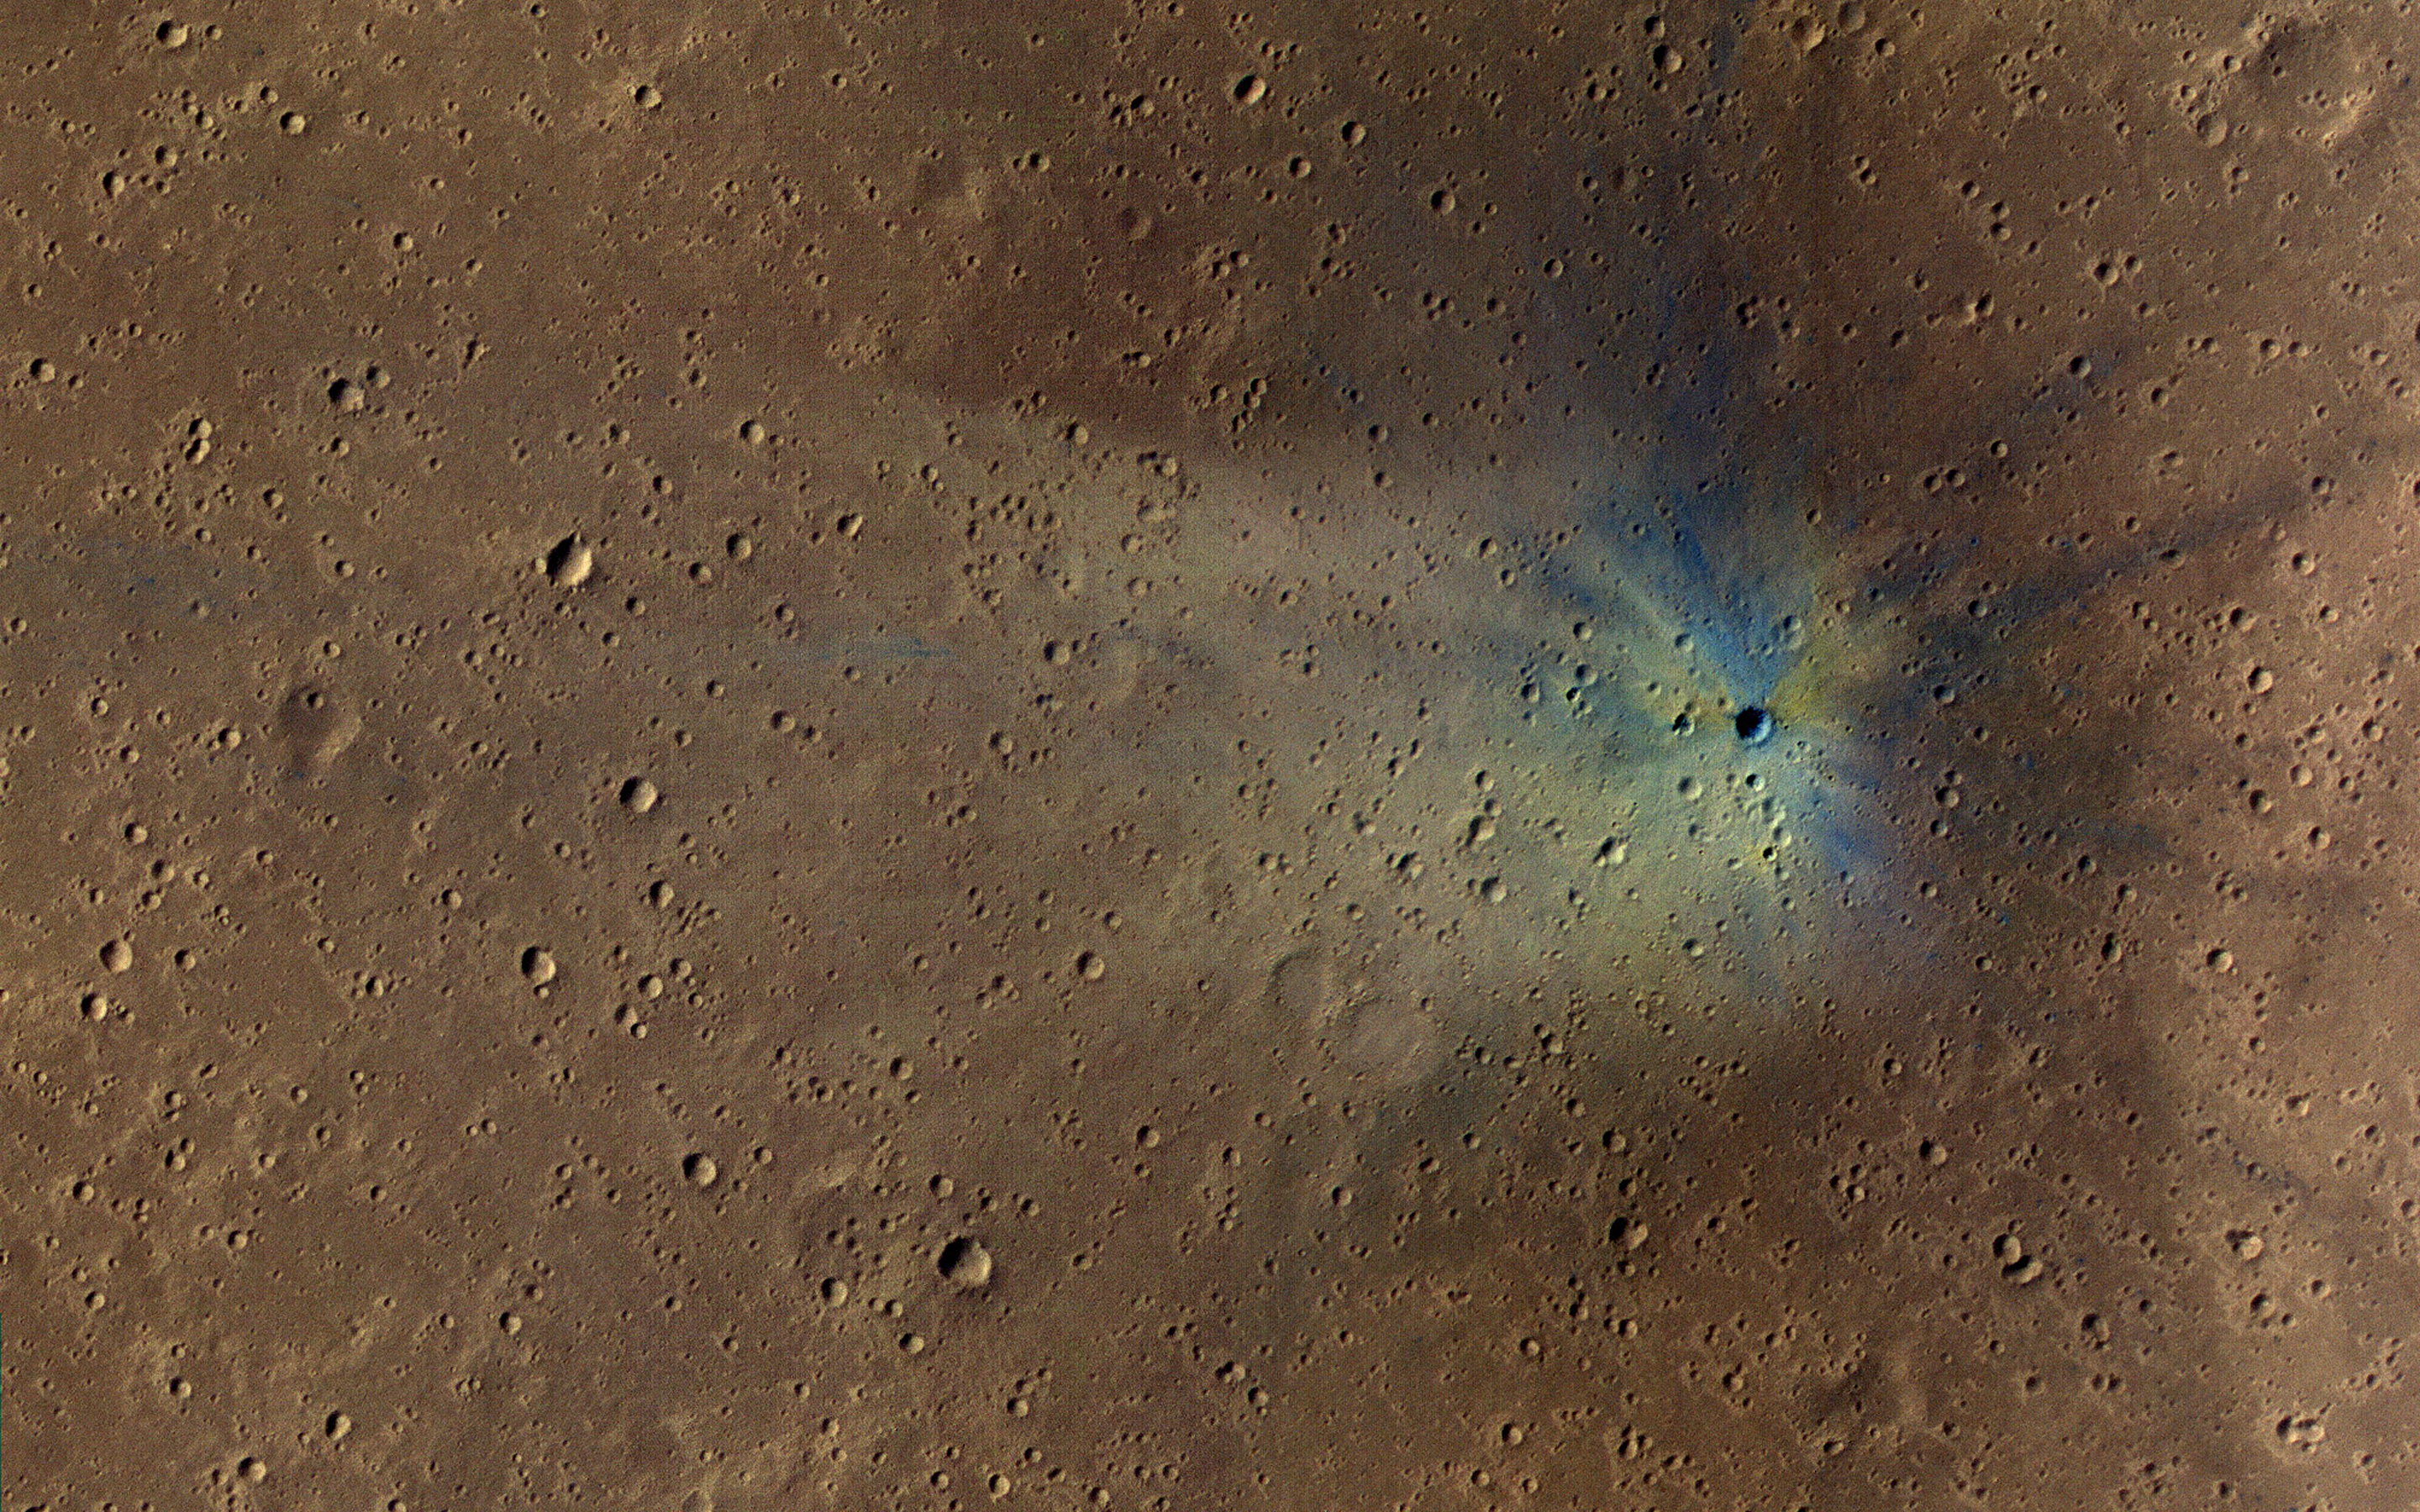

A New Impact Crater

The map is projected here at a scale of 25 centimeters (9.8 inches) per pixel.
[The original image scale is 27.8 centimeters (10.9 inches) per pixel (with 1 x 1 binning) to 55.5 cm/pixel (21.9 inches) per pixel (with 2 x 2 binning).] North is up.
NASA’s Mars Reconnaissance Orbiter (MRO) keeps finding new impact sites on Mars. This one occurred within the dense secondary crater field of Corinto Crater, to the north-northeast.

The new crater and its ejecta have distinctive color patterns. Once the colors have faded in a few decades, this new crater will still be distinctive compared to the secondaries by having a deeper cavity compared to its diameter.

This is a stereo pair with ESP_054035_1915.

The University of Arizona, Tucson, operates HiRISE, which was built by Ball Aerospace & Technologies Corp., Boulder, Colorado. NASA’s Jet Propulsion Laboratory, a division of Caltech in Pasadena, California, manages the Mars Reconnaissance Orbiter Project for NASA’s Science Mission Directorate, Washington.

Credit: NASA/JPL-Caltech/Univ. of Arizona